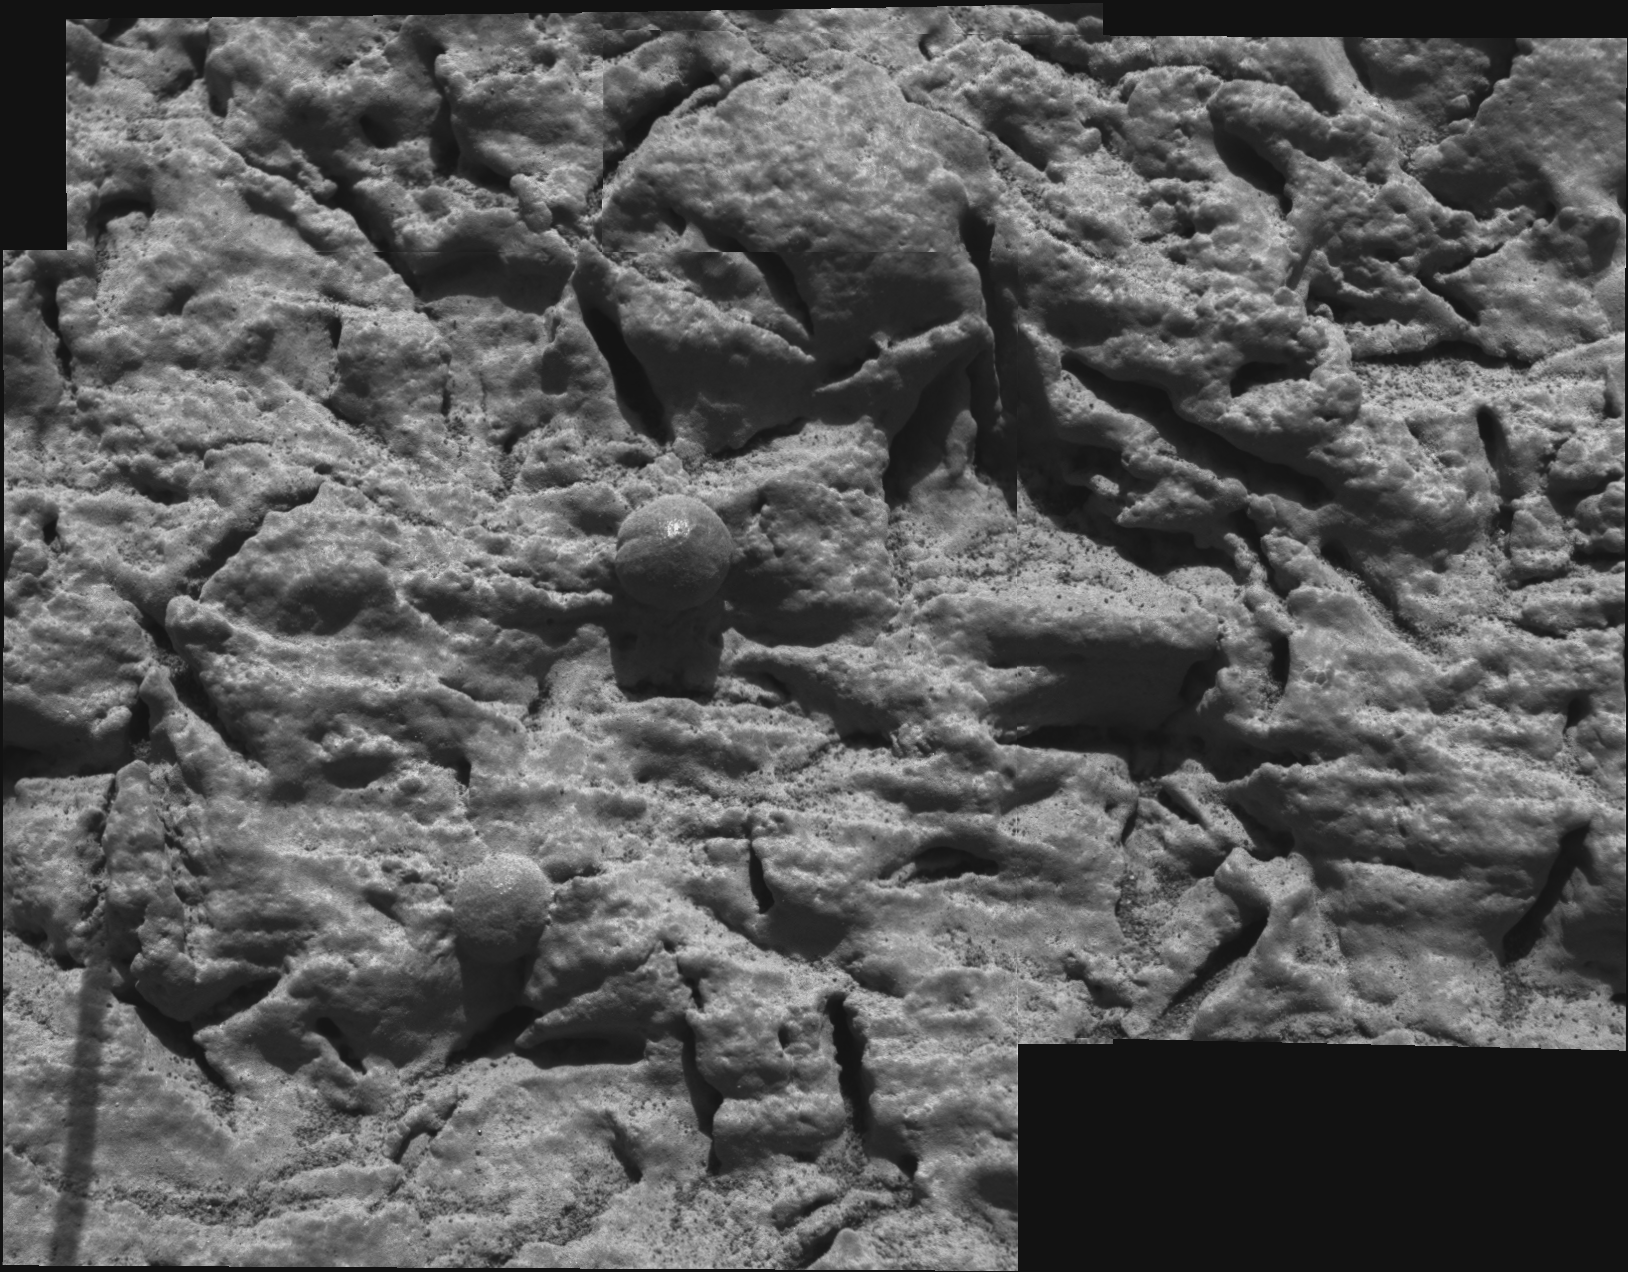

Focus on Guadalupe

This mosaic image, taken by the microscopic imager on the Mars Exploration Rover Opportunity, shows a portion of the rock outcrop at Meridiani Planum, Mars, dubbed “Guadalupe.” Several images, each showing a different part of “Guadalupe” in good focus, were merged to produce this view.

Credit: NASA/JPL/Cornell